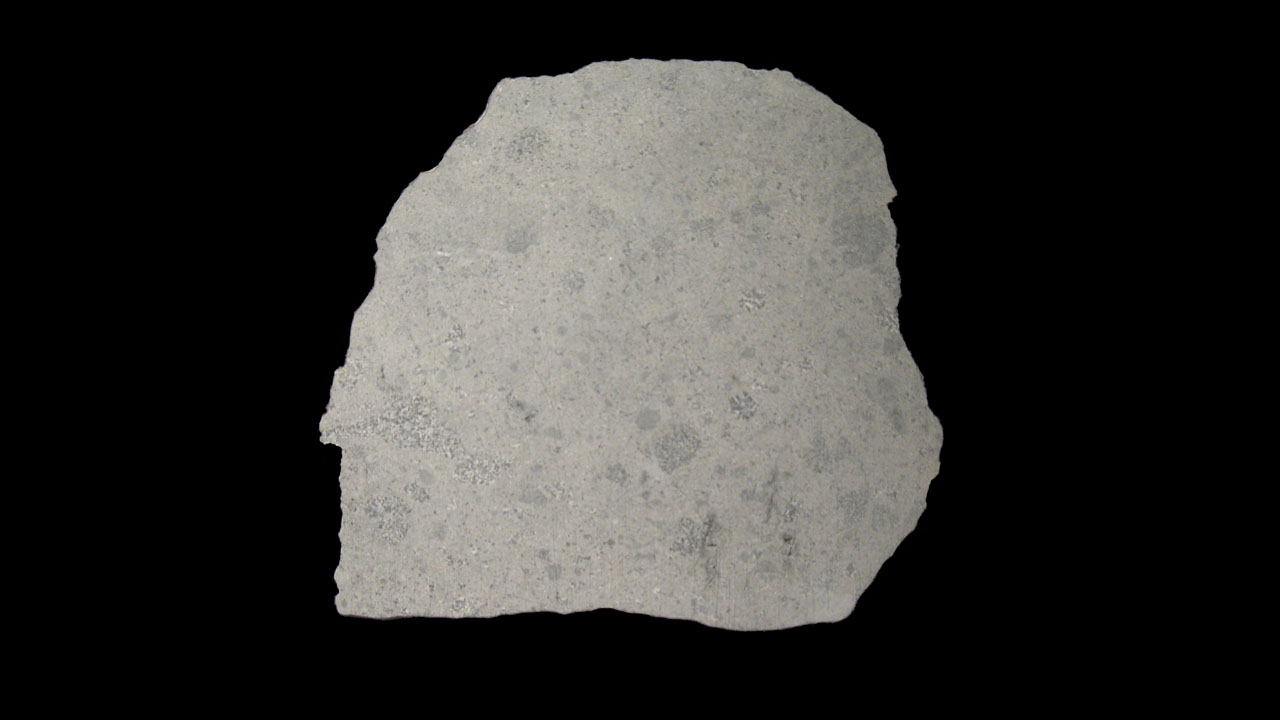

Possible Piece of Vesta

Scientists believe a large number of the meteorites that are found on Earth originate from the protoplanet Vesta. A cataclysmic impact at the south pole of Vesta, the second-most massive object in the main asteroid belt, created an enormous crater and excavated a great deal of debris. Some of that debris ended up as other asteroids and some of it likely ended up on Earth.

The Dawn mission to Vesta and Ceres is managed by the Jet Propulsion Laboratory, for NASA’s Science Mission Directorate, Washington, D.C. It is a project of the Discovery Program managed by NASA’s Marshall Space Flight Center, Huntsville, Ala. UCLA is responsible for overall Dawn mission science. Orbital Sciences Corporation of Dulles, Va., designed and built the Dawn spacecraft. The German Aerospace Center, the Max Planck Institute for Solar System Research, the Italian Space Agency and the Italian National Astrophysical Institute are part of the mission team.

Credit: NASA/JPL-Caltech